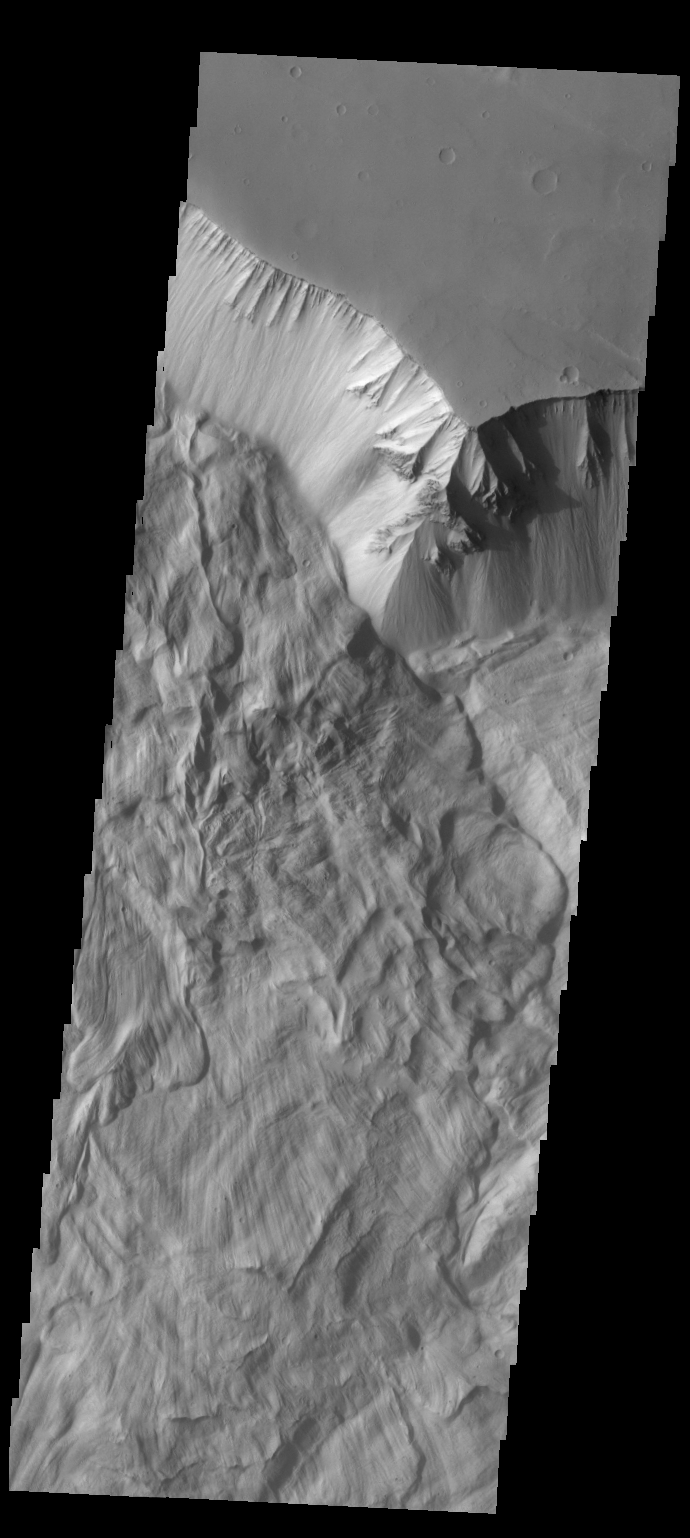

Ophir Chasma

This VIS image of Ophir Chasma shows part of a large landslide deposit.

Credit: NASA/JPL-Caltech/ASU